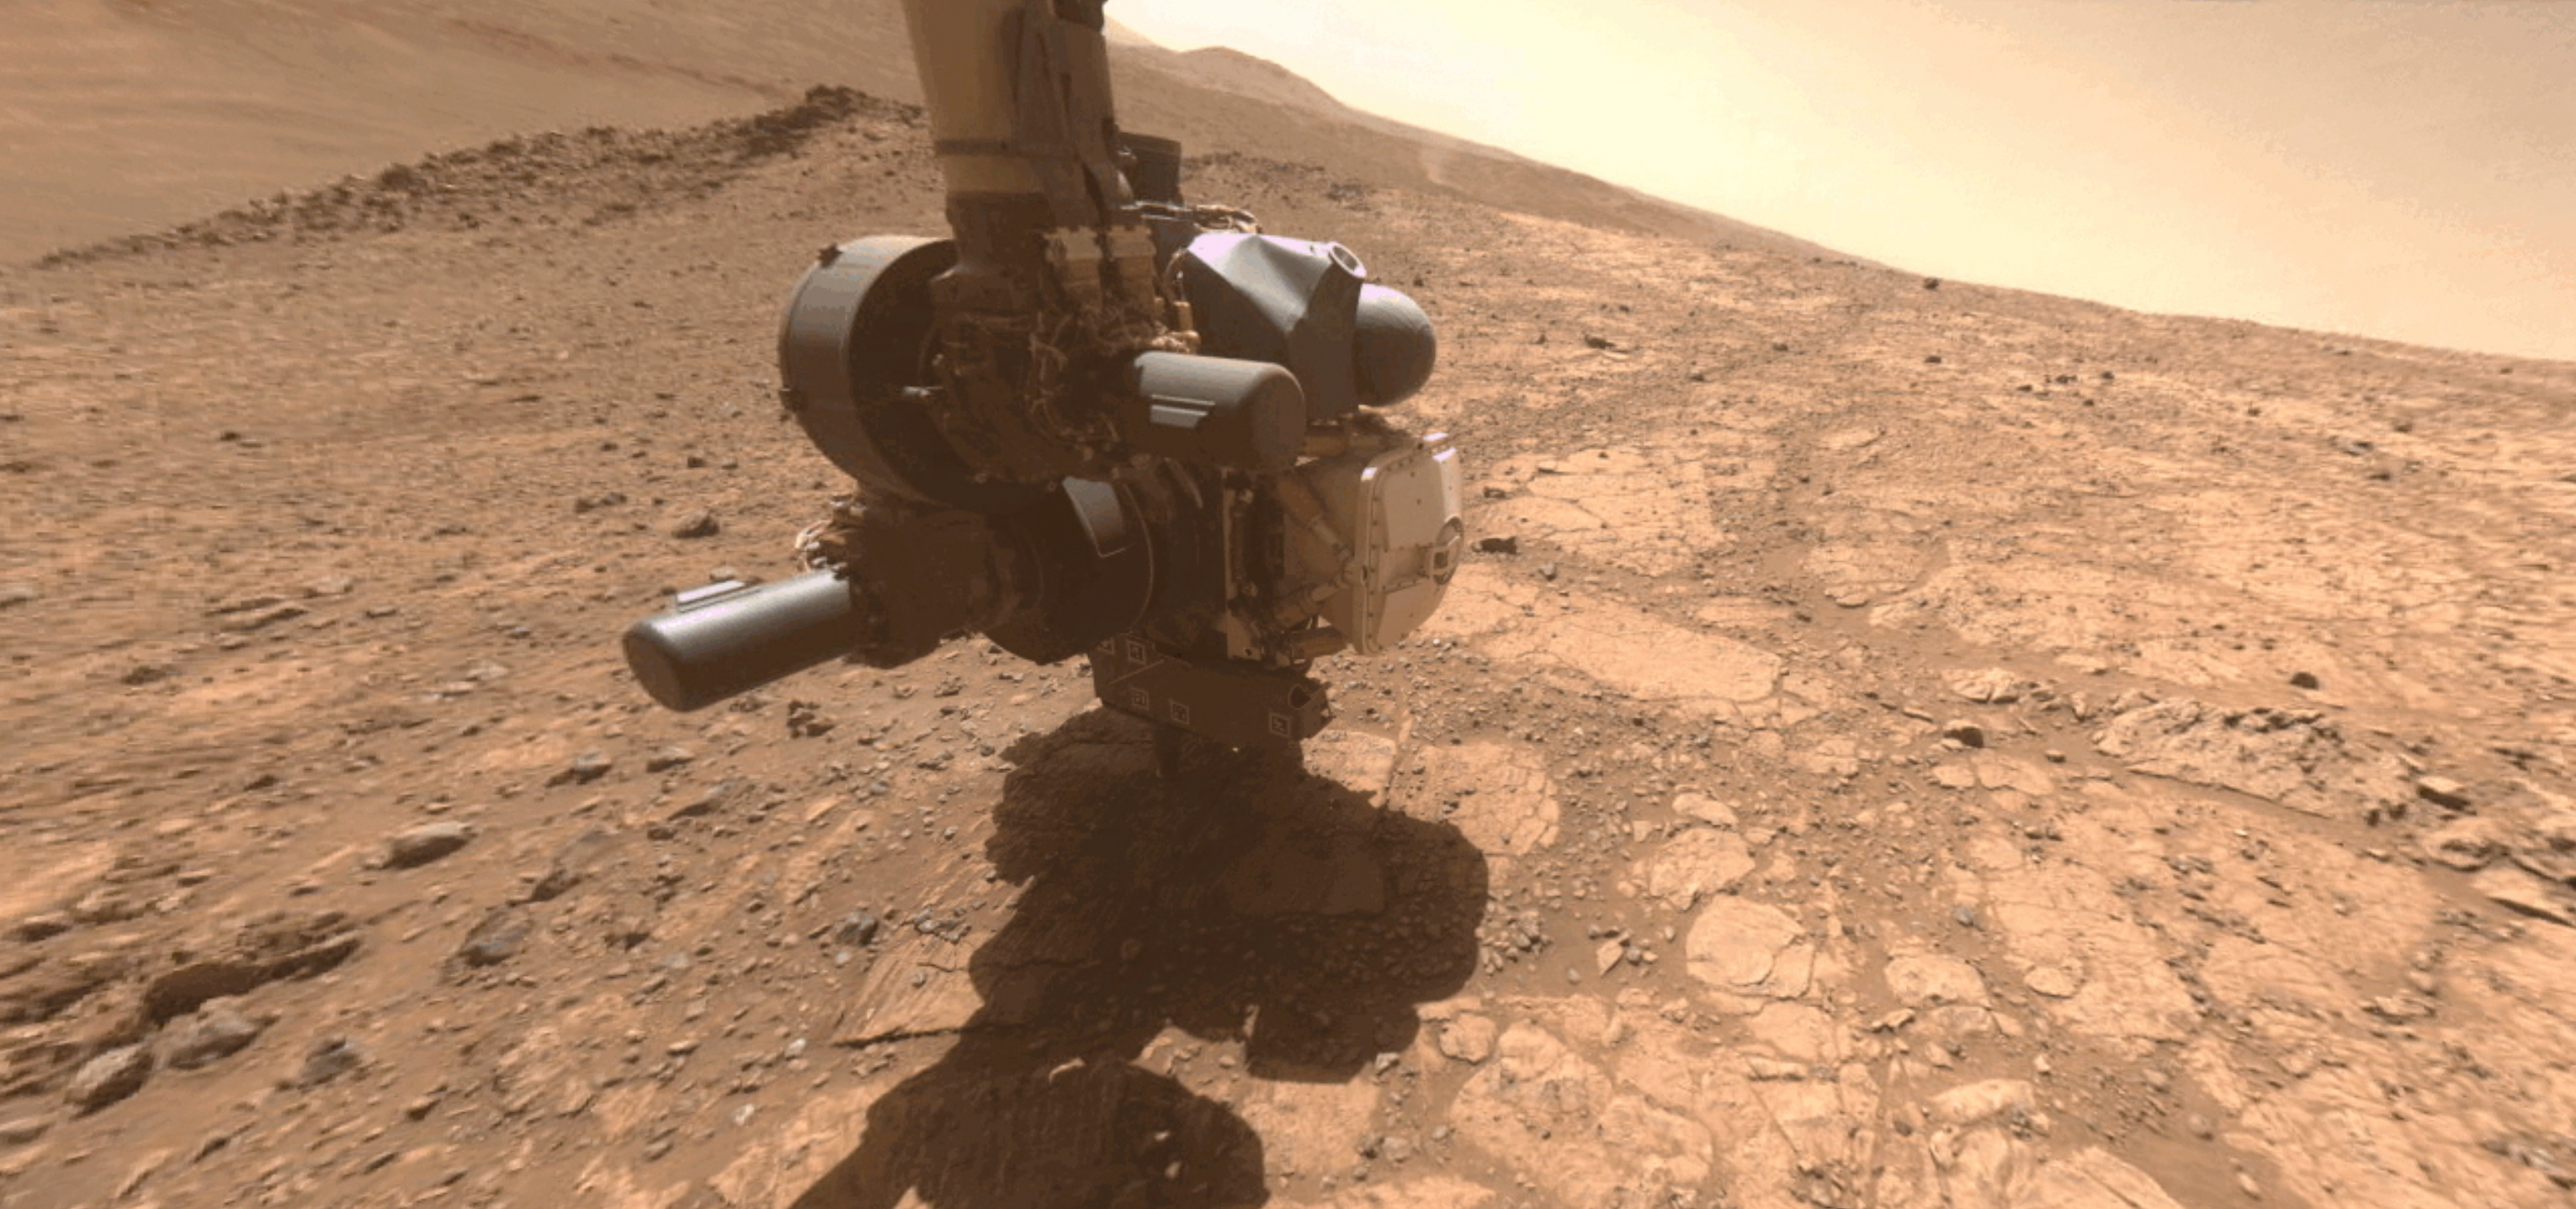

Dust Devil Whirls by Perseverance Coring Operation

Figure A

A dust devil whirled by in the distance as one of the cameras on NASA’s Perseverance captured the Mars rover coring a sample near the rim of Jezero Crater on April 29, 2025, the 1,490th Martian day, or sol, of the mission.

The 12 images that make up this animation were taken approximately one minute apart by the rover’s front right hazard-avoidance camera. The dust devil is in the upper right of the frame.

The Mars 2020 Perseverance mission is part of NASA’s Moon to Mars exploration approach, which includes Artemis missions to the Moon that will help prepare for human exploration of the Red Planet.

NASA’s Jet Propulsion Laboratory, which is managed for the agency by Caltech in Pasadena, California, built and manages operations of the Perseverance rover.

Credit: NASA/JPL-Caltech